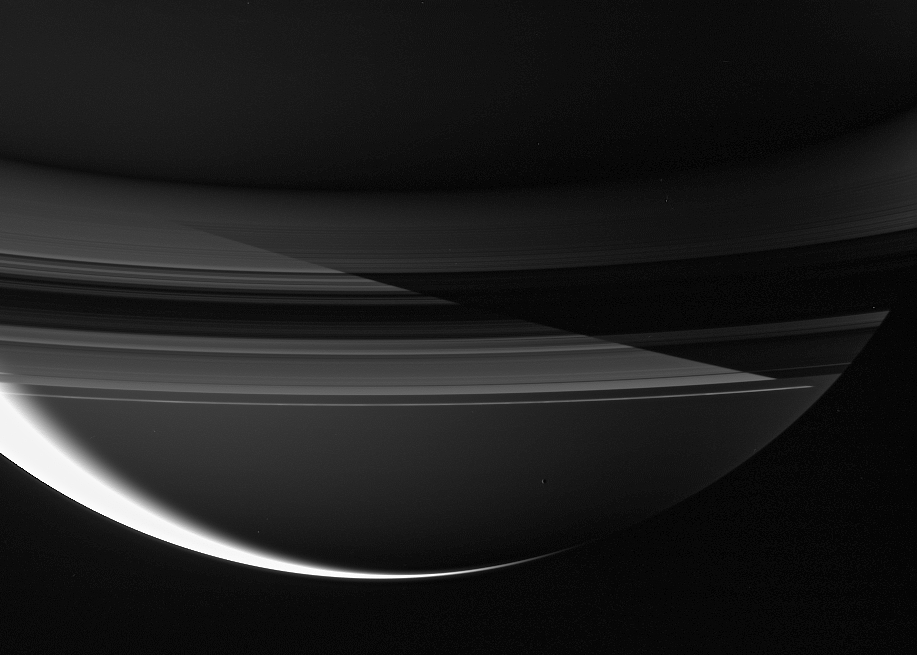

The Beauty of Night

Saturn’s shadow cuts sharply across the rings in this remarkable night side view.

The planet’s northern latitudes are in darkness in the upper portion of this scene, while the southern reaches are bathed in ringshine. On the left sunlight filters through the rings, and on the right the rings are blocking the reflected ringshine in the shadow of Saturn. The overexposed, sunlit crescent at lower left marks the transition from Saturnian day to night.

Mimas (397 kilometers, or 247 miles across) hovers below center — a tiny bauble ornamenting the ringed giant.

The image was taken in visible green light with the Cassini spacecraft wide-angle camera on August 19, 2006 at a distance of approximately 1.5 million kilometers (1 million miles) from Mimas and 1.7 million kilometers (1.1 million miles) from Saturn. Image scale is 92 kilometers (57 miles) per pixel on Mimas and 103 kilometers (64 miles) on Saturn.

The Cassini-Huygens mission is a cooperative project of NASA, the European Space Agency and the Italian Space Agency. The Jet Propulsion Laboratory, a division of the California Institute of Technology in Pasadena, manages the mission for NASA’s Science Mission Directorate, Washington, D.C. The Cassini orbiter and its two onboard cameras were designed, developed and assembled at JPL. The imaging operations center is based at the Space Science Institute in Boulder, Colo.

Credit: NASA/JPL/Space Science Institute